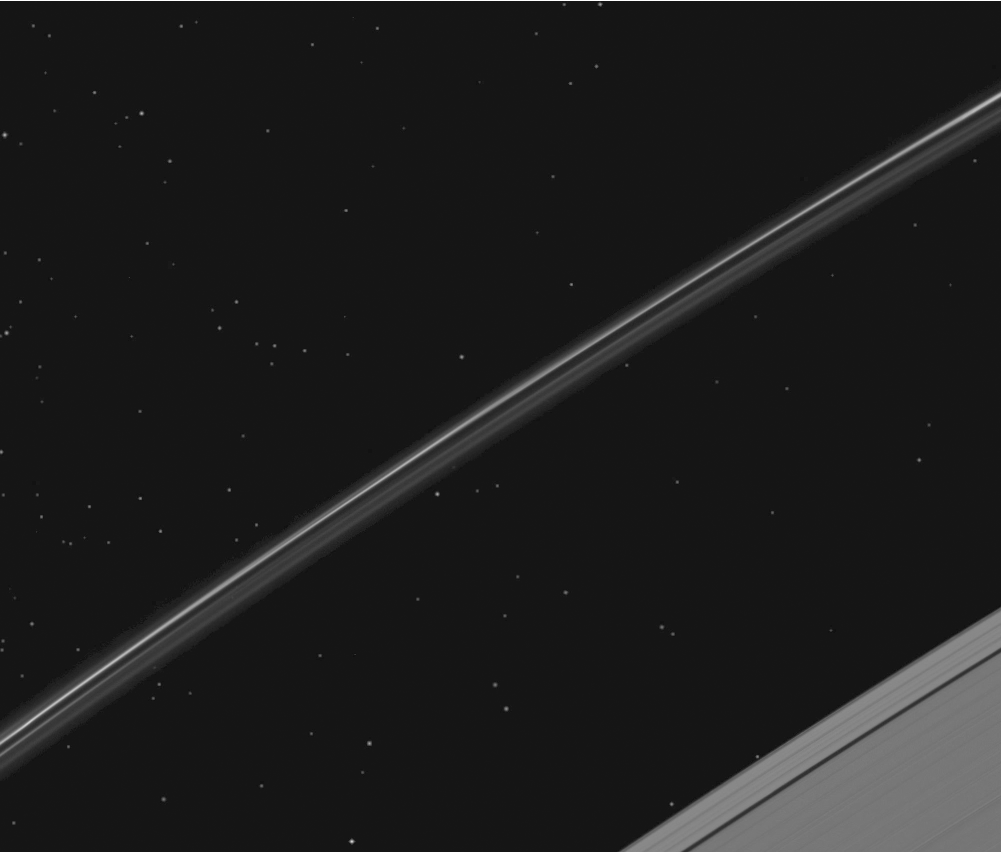

Catching a Cluster of Stars

While NASA’s Cassini spacecraft was pointed to study Saturn’s F ring, it happened to catch a globular star cluster passing through the camera’s field of view.

This movie is a concatenation of 13 images each taken about three minutes apart that show NGC 5139, or Omega Centauri. Some of the cluster’s stars can even be seen through the ring’s narrow Keeler Gap near the end of the movie. The cluster was in Ptolemy’s star catalogue but was officially discovered by Edmond Halley in 1677 and was recognized as a globular cluster by John Herschel.

This view looks toward the northern, unilluminated side of the rings from about 53 degrees above the ring plane. The stars on average were brightened by a factor of 10 relative to Saturn’s rings. The image was taken in visible light with the Cassini spacecraft narrow-angle camera on March 29, 2009. The view was acquired at a distance of approximately 1.2 million kilometers (746,000 miles) from Saturn and at a sun-Saturn-spacecraft, or phase, angle of 57 degrees. Image scale is 7 kilometers (4 miles) per pixel.

The Cassini-Huygens mission is a cooperative project of NASA, the European Space Agency and the Italian Space Agency. The Jet Propulsion Laboratory, a division of the California Institute of Technology in Pasadena, manages the mission for NASA’s Science Mission Directorate, Washington, D.C. The Cassini orbiter and its two onboard cameras were designed, developed and assembled at JPL. The imaging operations center is based at the Space Science Institute in Boulder, Colo.

Credit: NASA/JPL/Space Science Institute